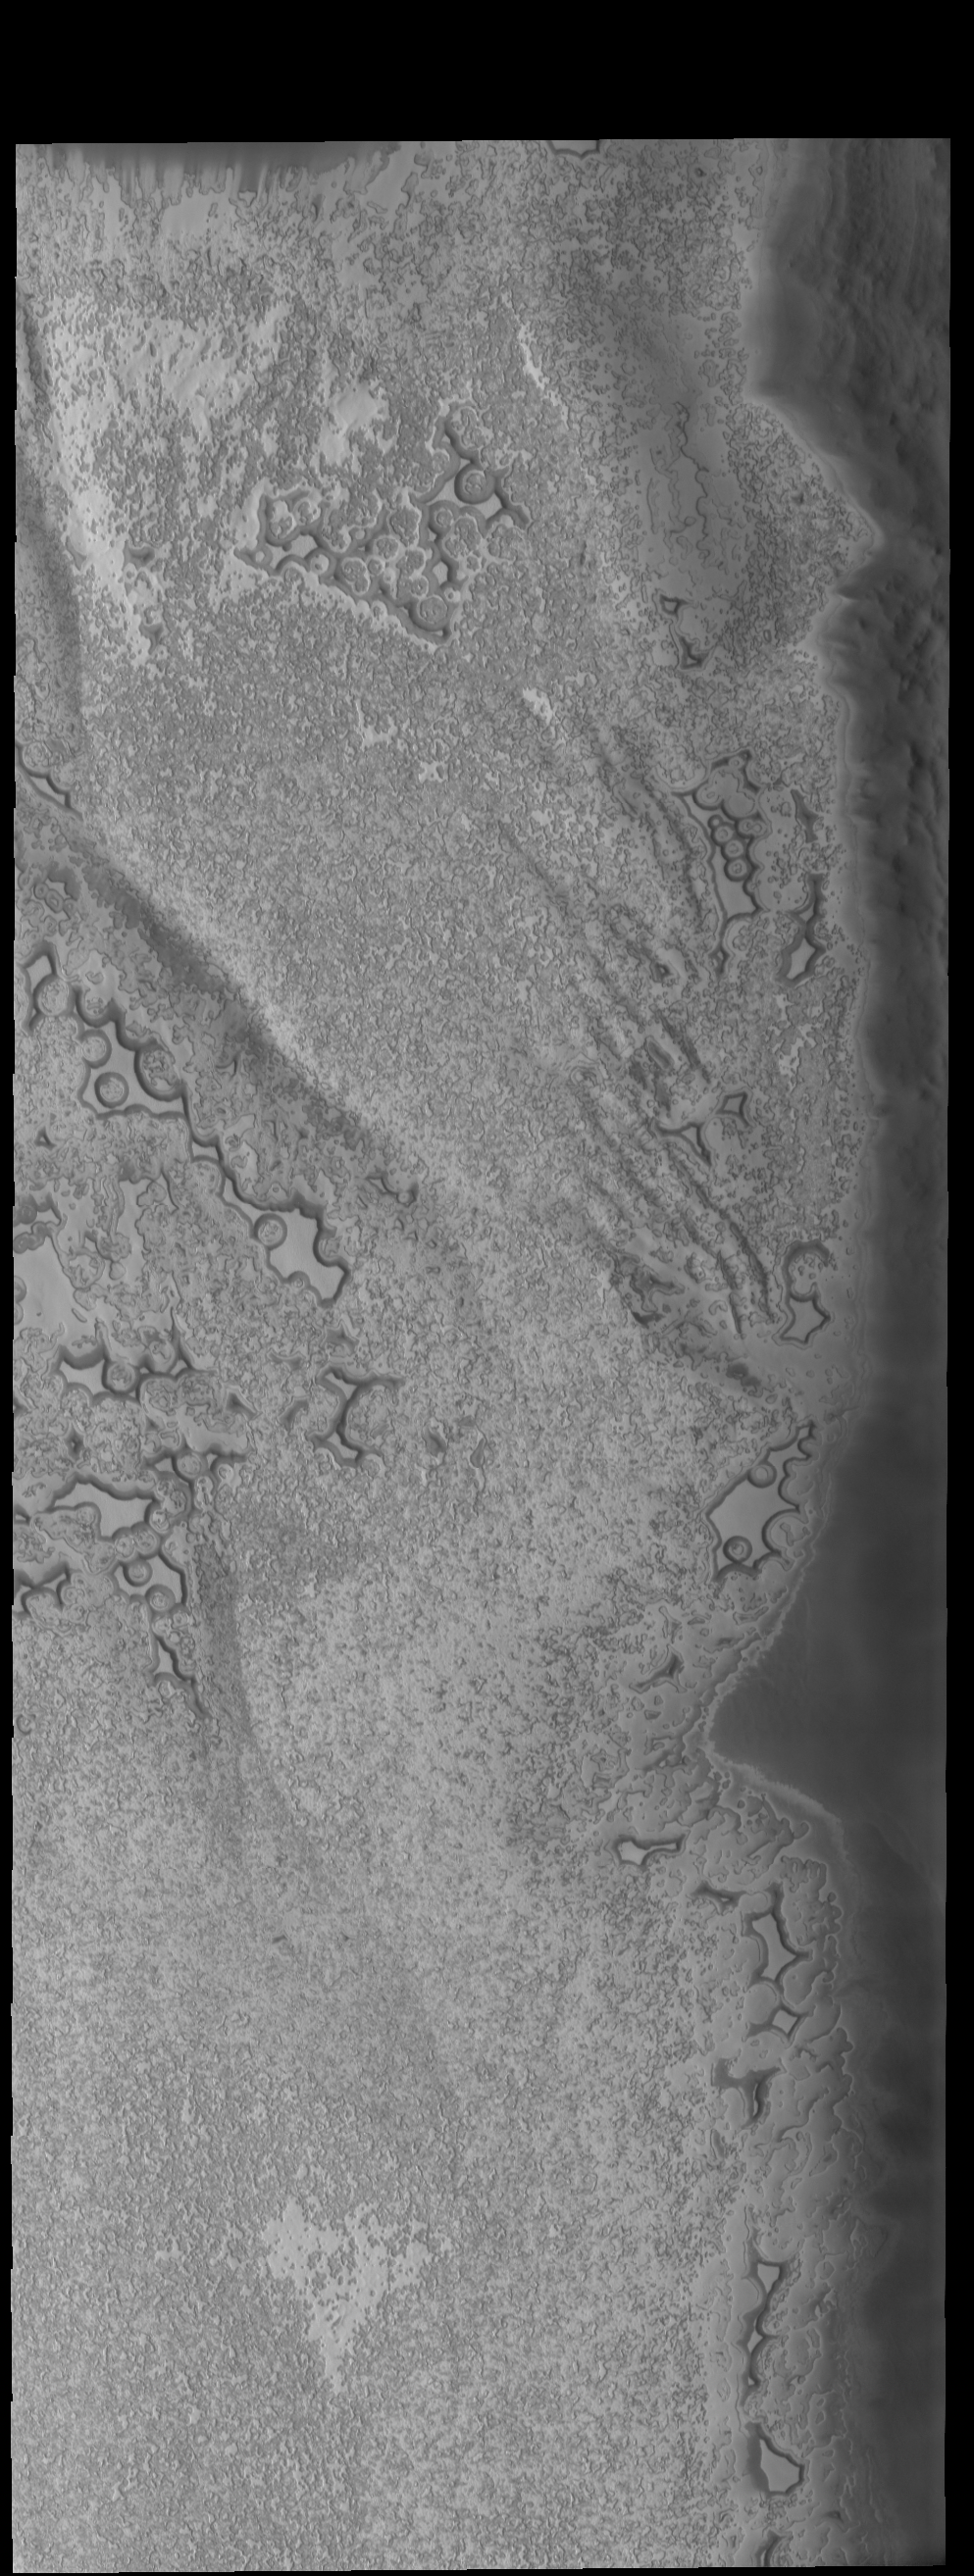

South Pole

Today’s VIS image shows more of the south polar cap at the end of summer.

Credit: NASA/JPL-Caltech/ASU